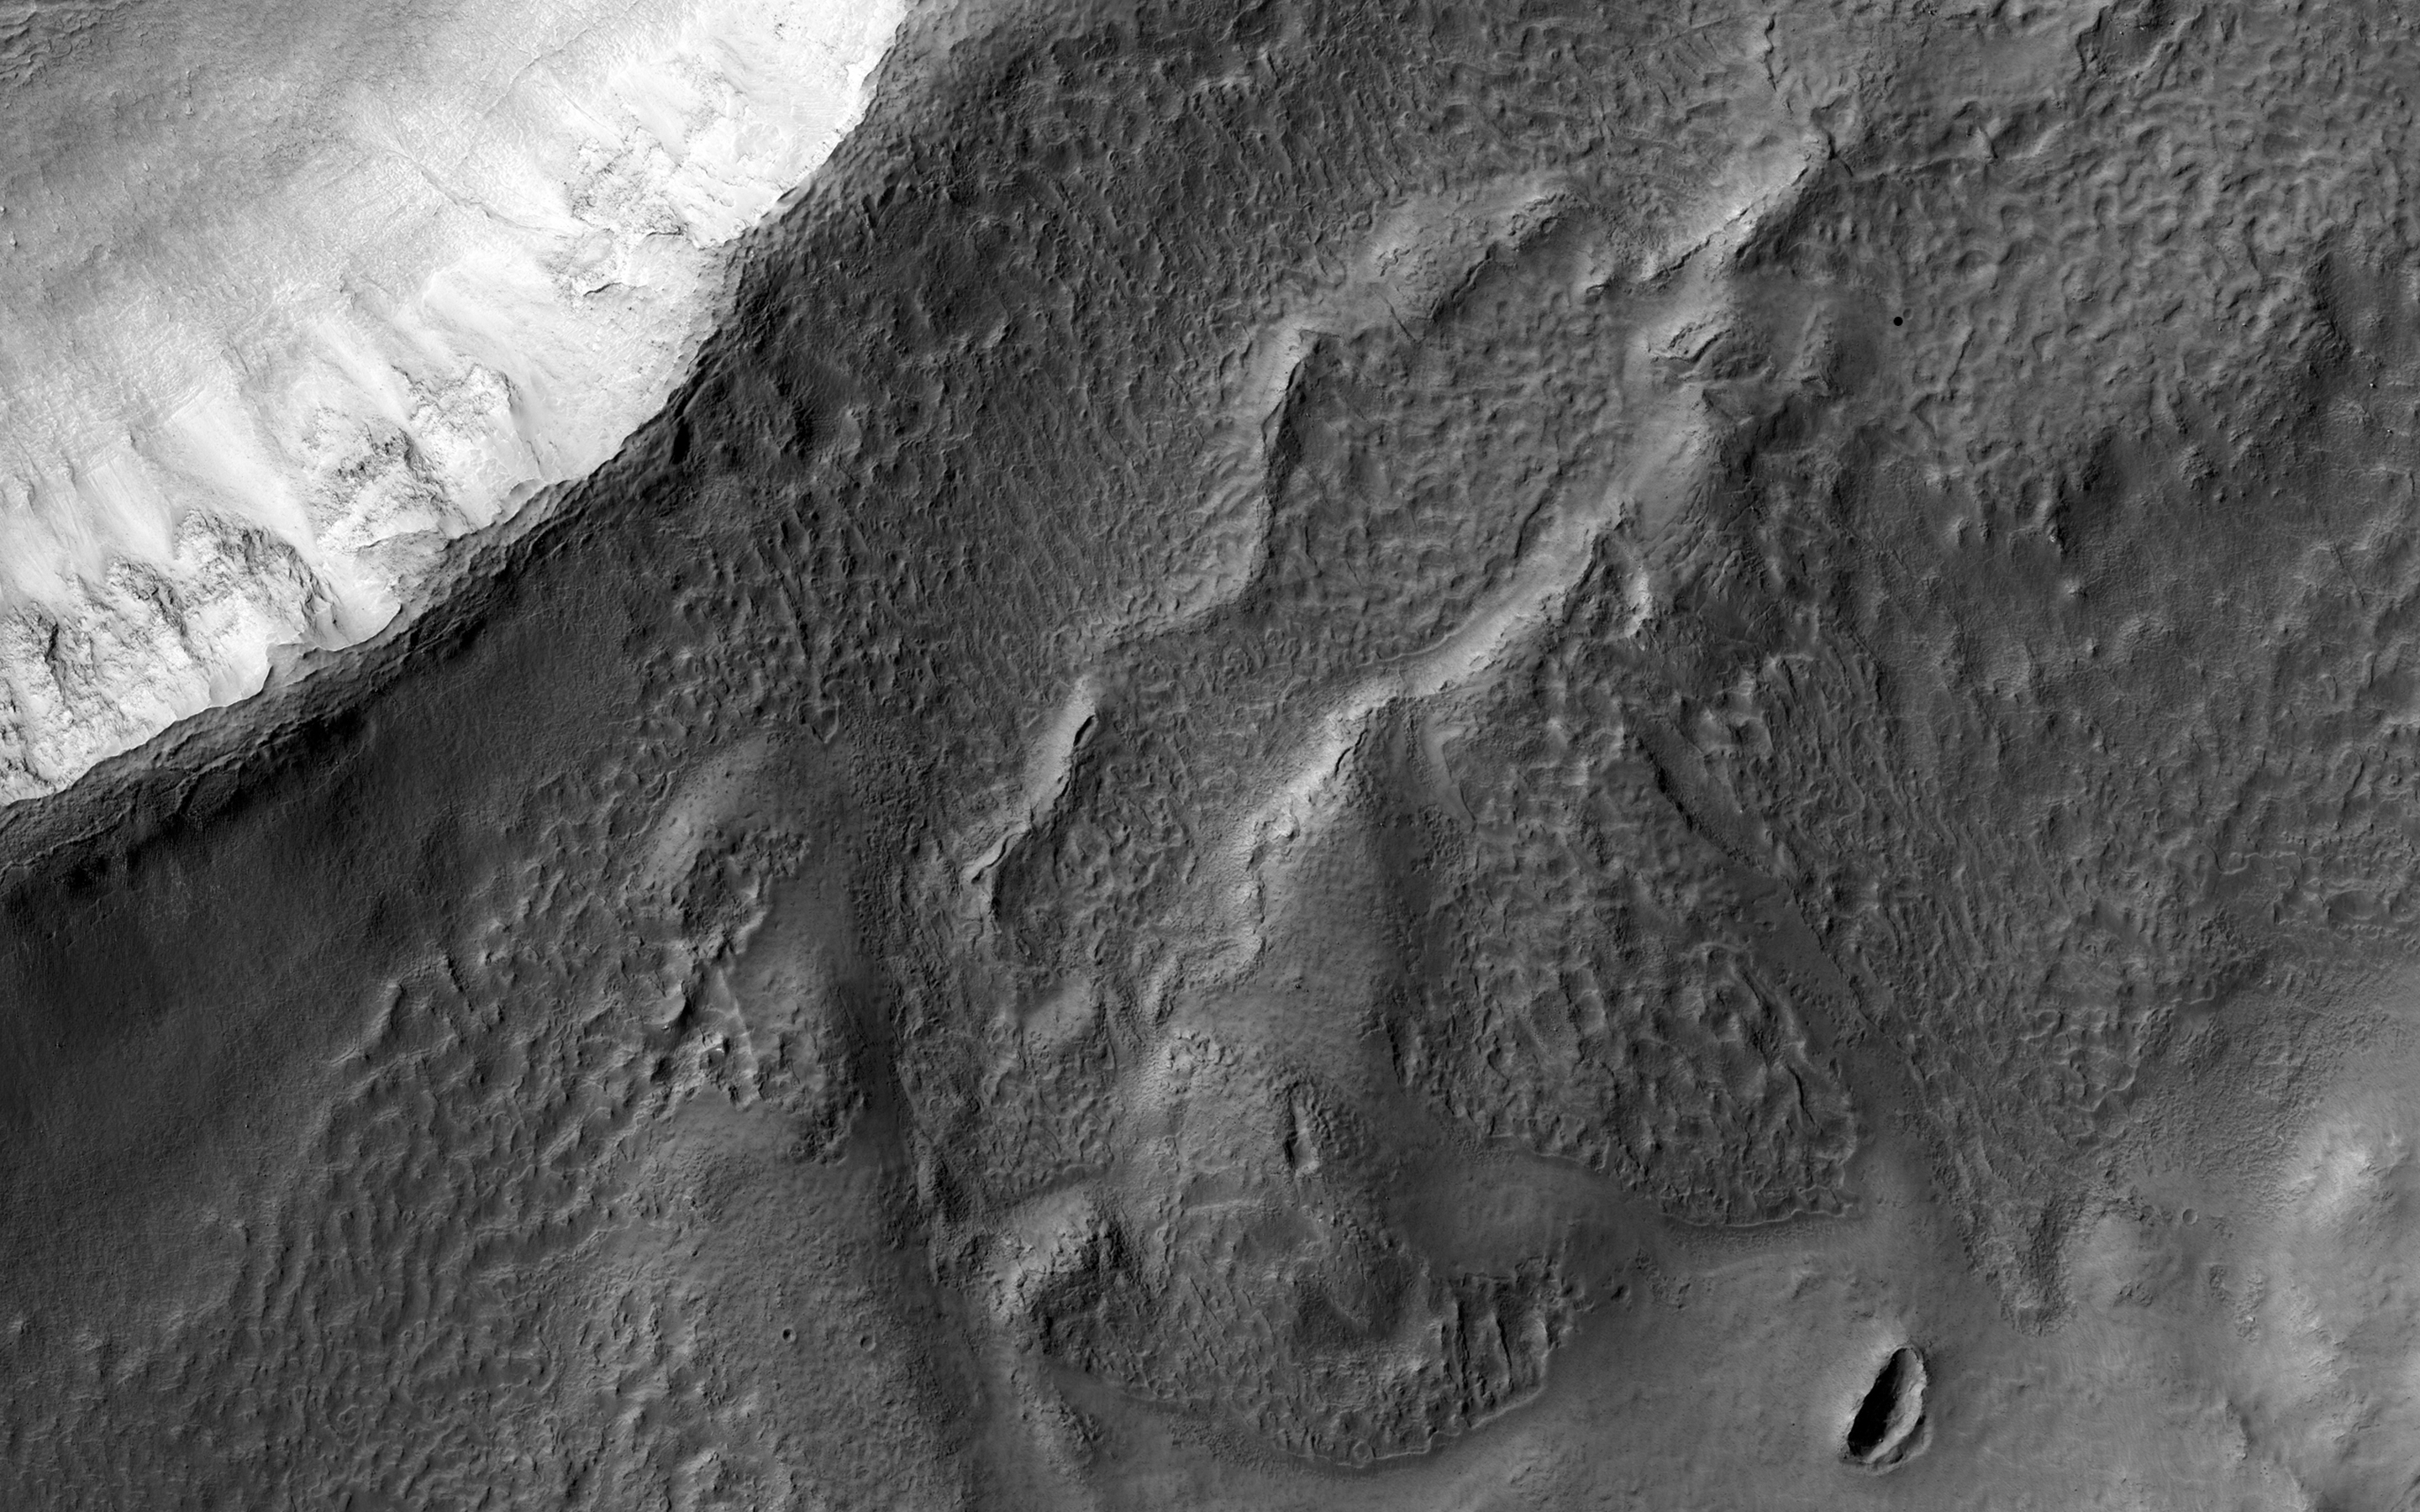

Tangential Craters within Ptolemaeus Crater

This image shows two small craters, just touching on their rims, in the much larger Ptolmaeus Crater, which is located in the Martian Southern hemisphere. These craters are called “tangential craters.”

The more degraded and filled-in crater is approximately 3 kilometers in diameter, and there is an unusual feature near the center. A closeup shows the feature is approximately 76 meters wide and 164 meters long. This feature is also possibly a substantially oblique impact crater, but its origin remains unknown.

The University of Arizona, Tucson, operates HiRISE, which was built by Ball Aerospace & Technologies Corp., Boulder, Colo. NASA’s Jet Propulsion Laboratory, a division of the California Institute of Technology in Pasadena, manages the Mars Reconnaissance Orbiter Project for NASA’s Science Mission Directorate, Washington.

Credit: NASA/JPL-Caltech/University of Arizona